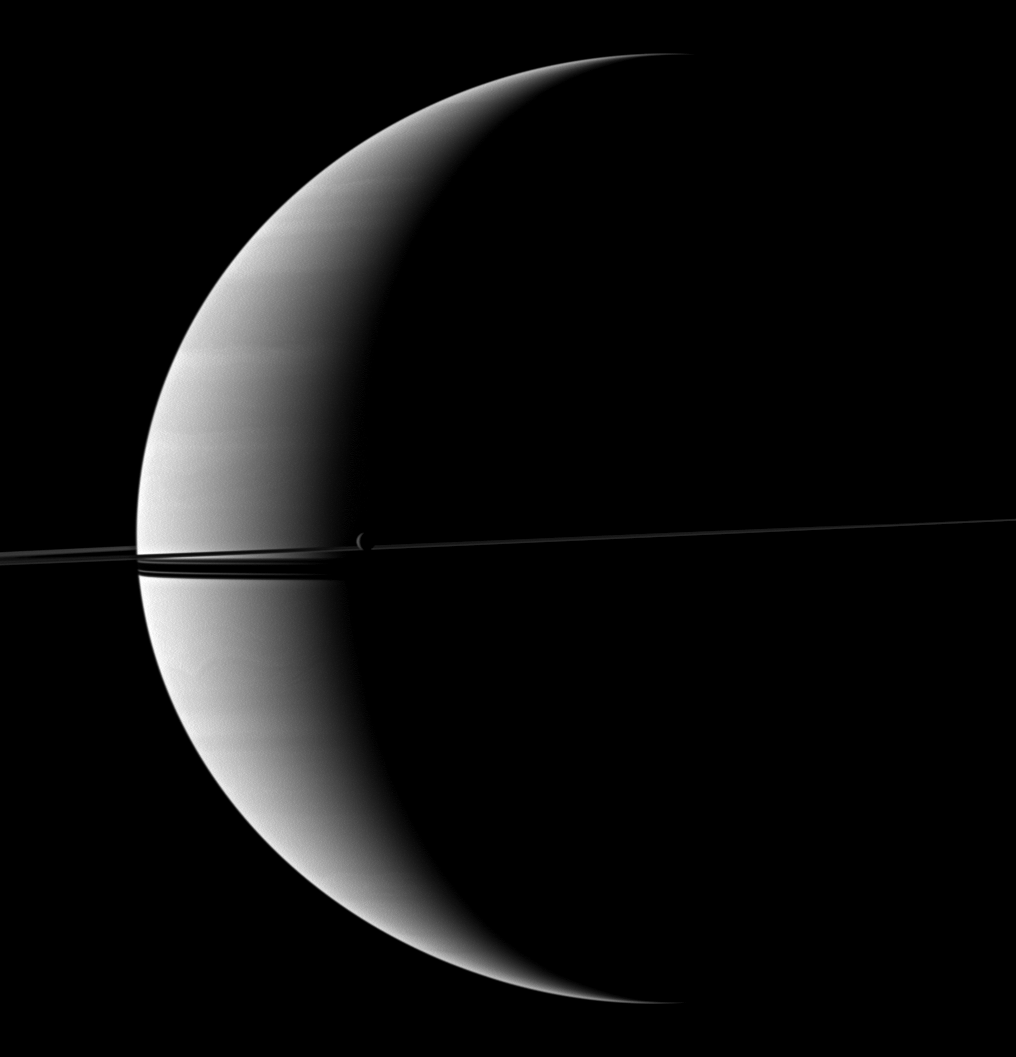

Widening Rings

Saturn’s rings and its moon Rhea are imaged before a crescent of the planet. The shadows of the rings continue to grow wider after their disappearing act during the planet’s August 2009 equinox.

See PIA11667 for a view of Saturn with only a pencil-thin ring shadow. This view looks toward the northern, sunlit side of the rings from just above the ringplane.

Rhea (1,528 kilometers, or 949 miles across) is near the center of the image.

The image was taken in visible red light with the Cassini spacecraft wide-angle camera on Dec. 6, 2009. The view was acquired at a distance of approximately 1.9 million kilometers (1.2 million miles) from Saturn and at a Sun-Saturn-spacecraft, or phase, angle of 128 degrees. Image scale is 112 kilometers (70 miles) per pixel.

The Cassini-Huygens mission is a cooperative project of NASA, the European Space Agency and the Italian Space Agency. The Jet Propulsion Laboratory, a division of the California Institute of Technology in Pasadena, manages the mission for NASA’s Science Mission Directorate, Washington, D.C. The Cassini orbiter and its two onboard cameras were designed, developed and assembled at JPL. The imaging operations center is based at the Space Science Institute in Boulder, Colo.

Credit: NASA/JPL/Space Science Institute